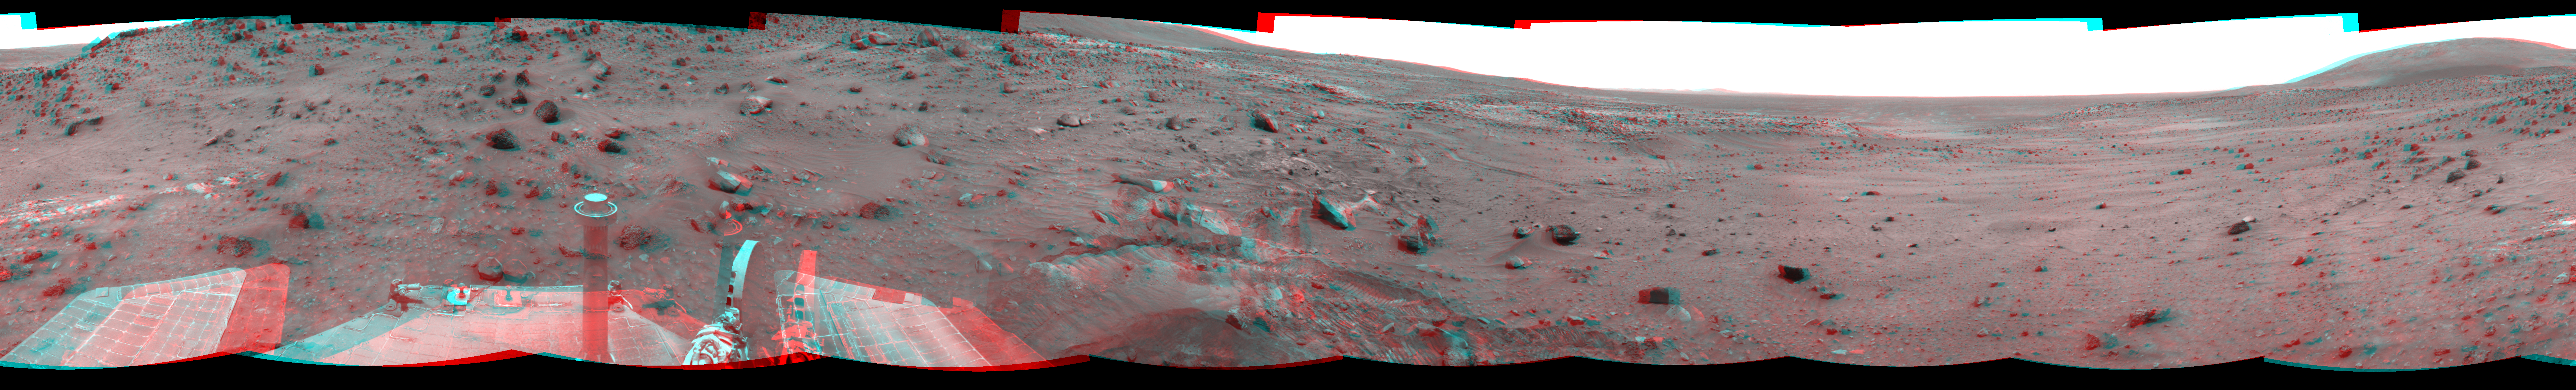

Time for a Change; Spirit’s View on Sol 1843 (Stereo)

Left-eye view of a color stereo pair for PIA11973

Right-eye view of a color stereo pair for PIA11973

NASA’s Mars Exploration Rover Spirit used its navigation camera to take the images that have been combined into this stereo, full-circle view of the rover’s surroundings during the 1,843rd Martian day, or sol, of Spirit’s surface mission (March 10, 2009). South is in the middle. North is at both ends.

This view combines images from the left-eye and right-eye sides of the navigation camera. It appears three-dimensional when viewed through red-blue glasses with the red lens on the left.

The rover had driven 36 centimeters downhill earlier on Sol 1854, but had not been able to get free of ruts in soft material that had become an obstacle to getting around the northeastern corner of the low plateau called “Home Plate.”

The Sol 1854 drive, following two others in the preceding four sols that also achieved little progress in the soft ground, prompted the rover team to switch to a plan of getting around Home Plate counterclockwise, instead of clockwise. The drive direction in subsequent sols was westward past the northern edge of Home Plate.

This view is presented as a cylindrical-perspective projection with geometric seam correction.

Credit: NASA/JPL-Caltech